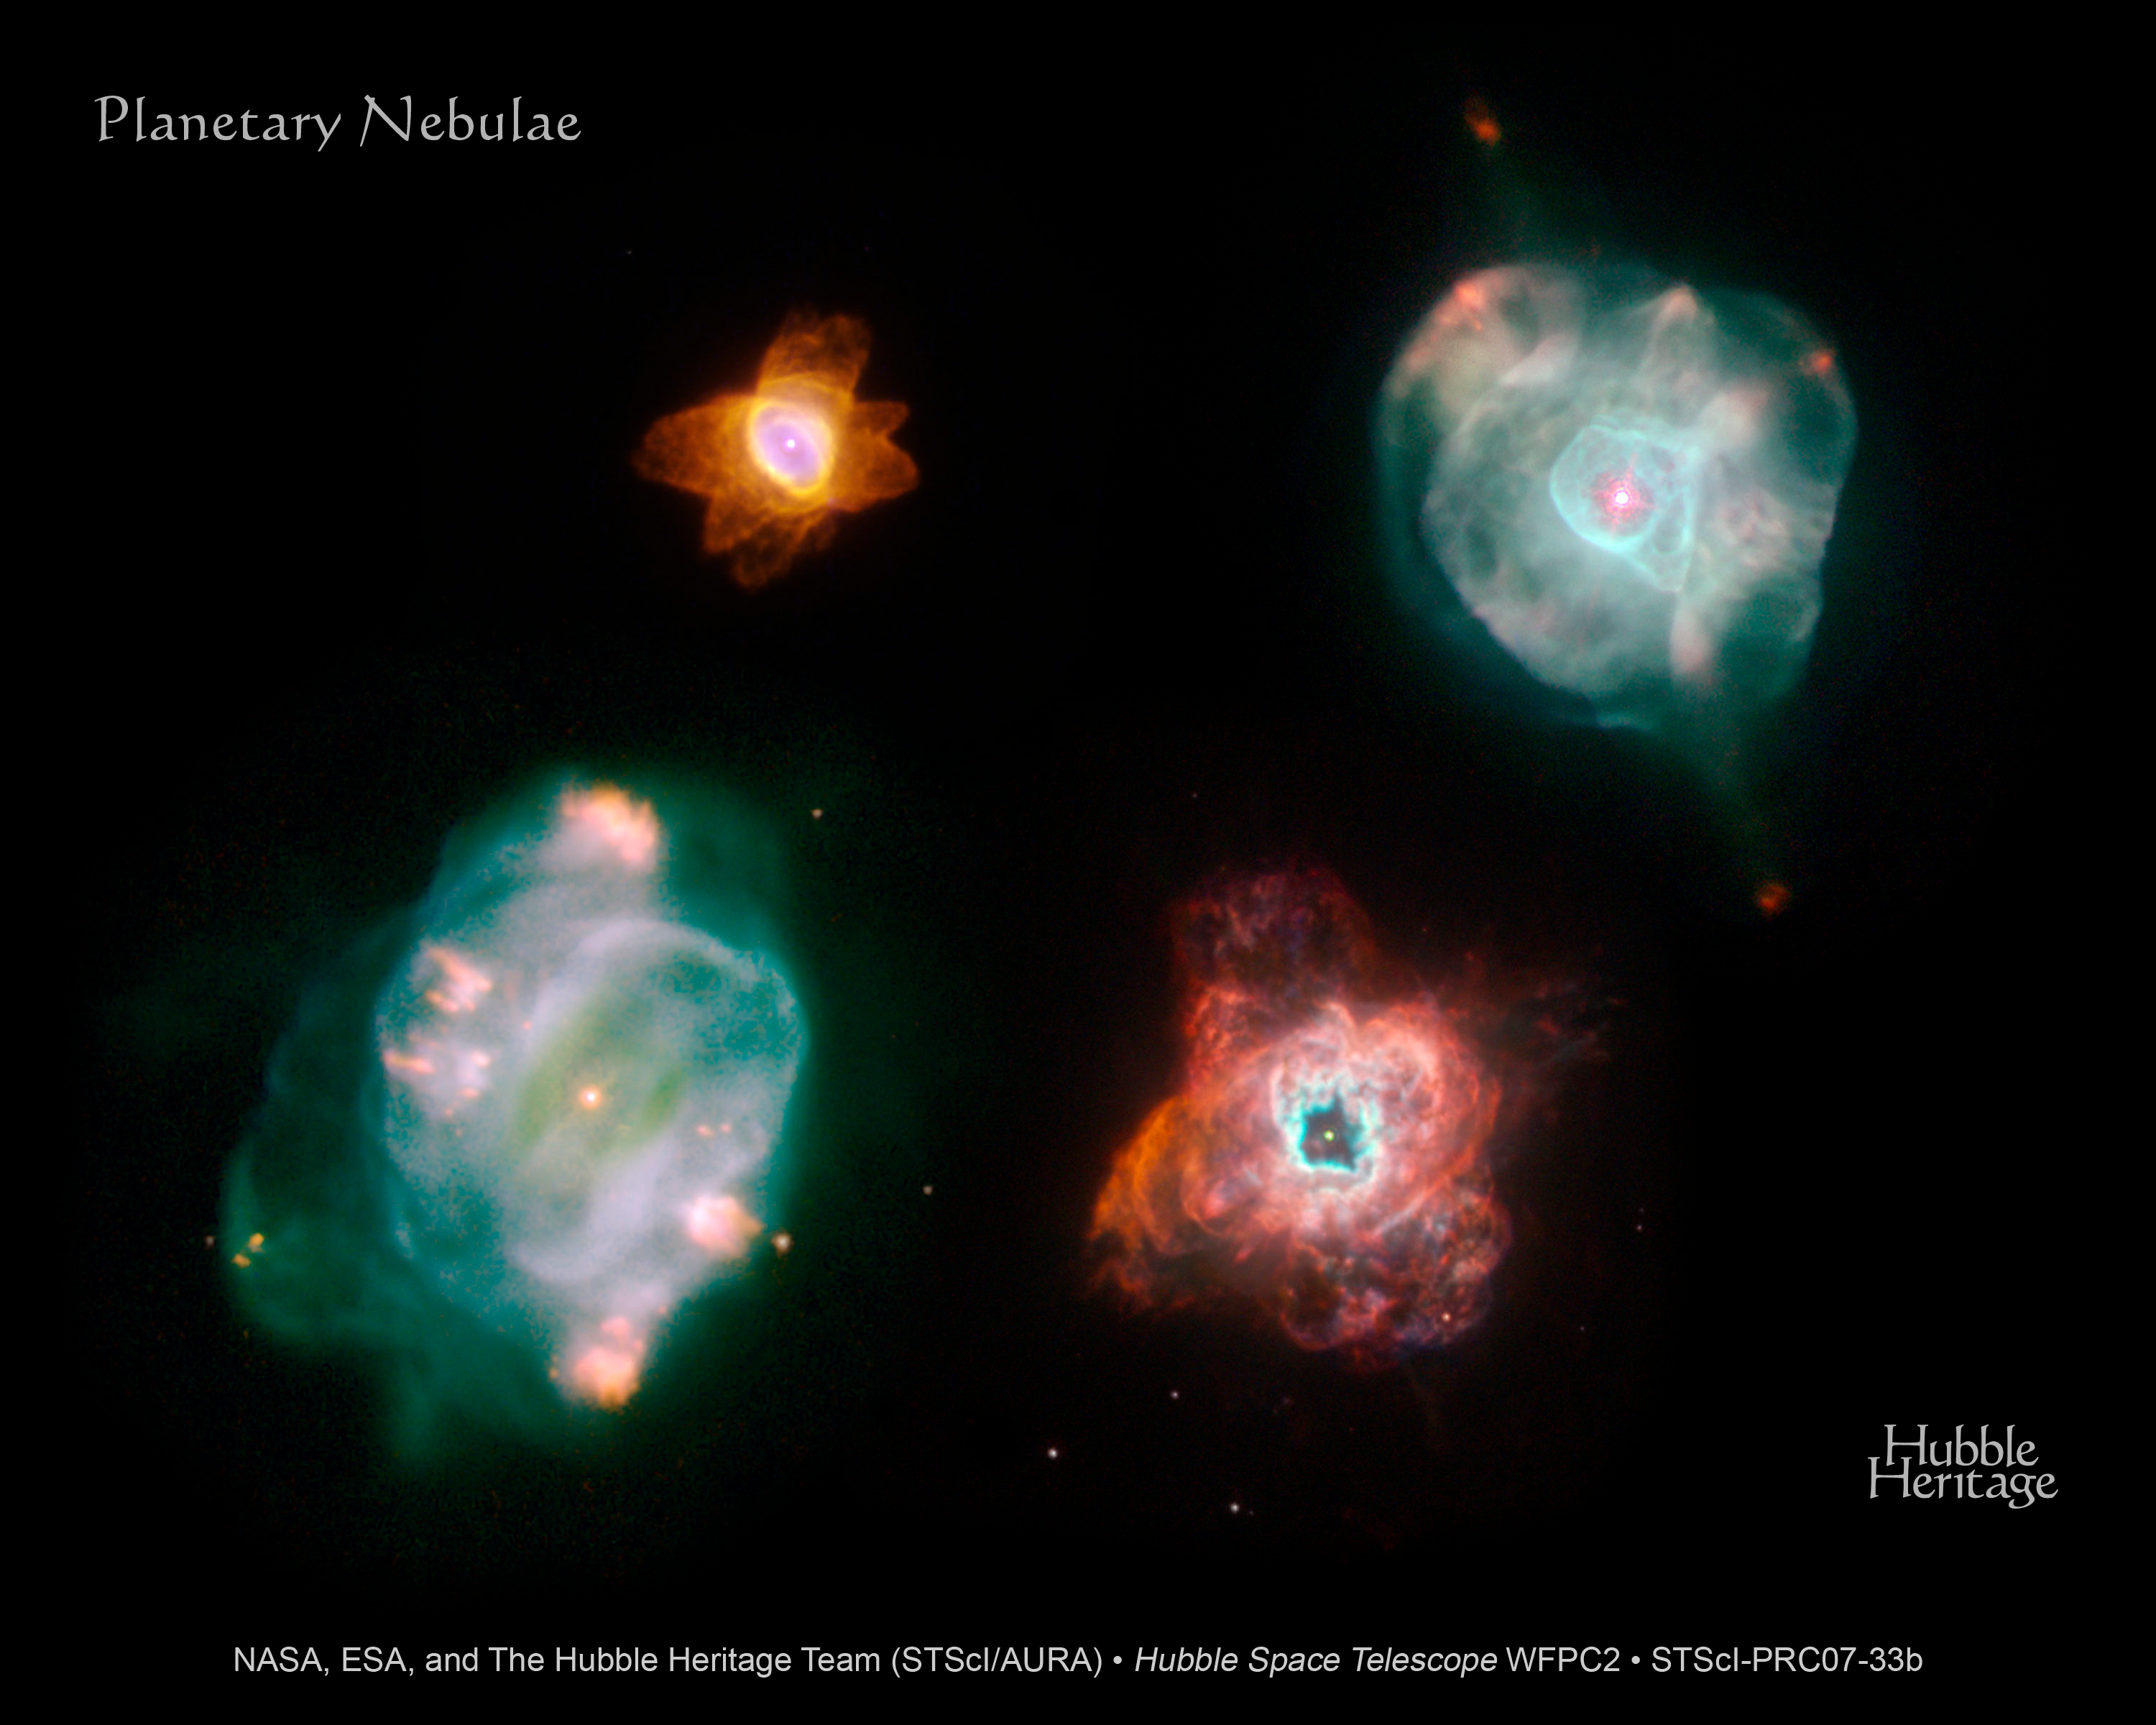

Planetary Nebulae – A More Artistic Arrangement (with Title)

These four planetary nebulae imaged by the Hubble Space Telescope all lie in our Milky Way Galaxy. Their distances from Earth are all roughly the same, about 7,000 light-years. The snapshots were taken with Hubble's Wide Field Planetary Camera 2 in February 2007. Like snowflakes, planetary nebulae show a wide variety of shapes, indicative of the complex processes that occur at the end of stellar life.

He 2-47, at top, left, is dubbed the "starfish," because of its shape. The six lobes of gas and dust, which resemble the legs of a starfish, suggest that He 2-47 puffed off material at least three times in three different directions. Each time, the star fired off a narrow pair of opposite jets of gas. He 2-47 is in the southern constellation Carina.

IC 4593, at top, right, displays a prominent pair of jets on opposite sides of the dying star, ending in red knots of glowing nitrogen gas. IC 4593 is in the northern constellation Hercules.

NGC 5307, at bottom, left, displays a spiral pattern, which may have been caused by the dying star wobbling as it expelled jets of gas in different directions. NGC 5307 resides in the southern constellation Centaurus.

NGC 5315, the chaotic-looking nebula at bottom, right, reveals an x-shaped structure. This shape suggests that the star ejected material in two different outbursts in two distinct directions. Each outburst unleashed a pair of diametrically opposed outflows. NGC 5315 lies in the southern constellation Circinus.

This Hubble Heritage Team photo reflects a more artistic arrangement of the planetary nebulae.

Credit: NASA, ESA, and The Hubble Heritage Team (STScI/AURA)